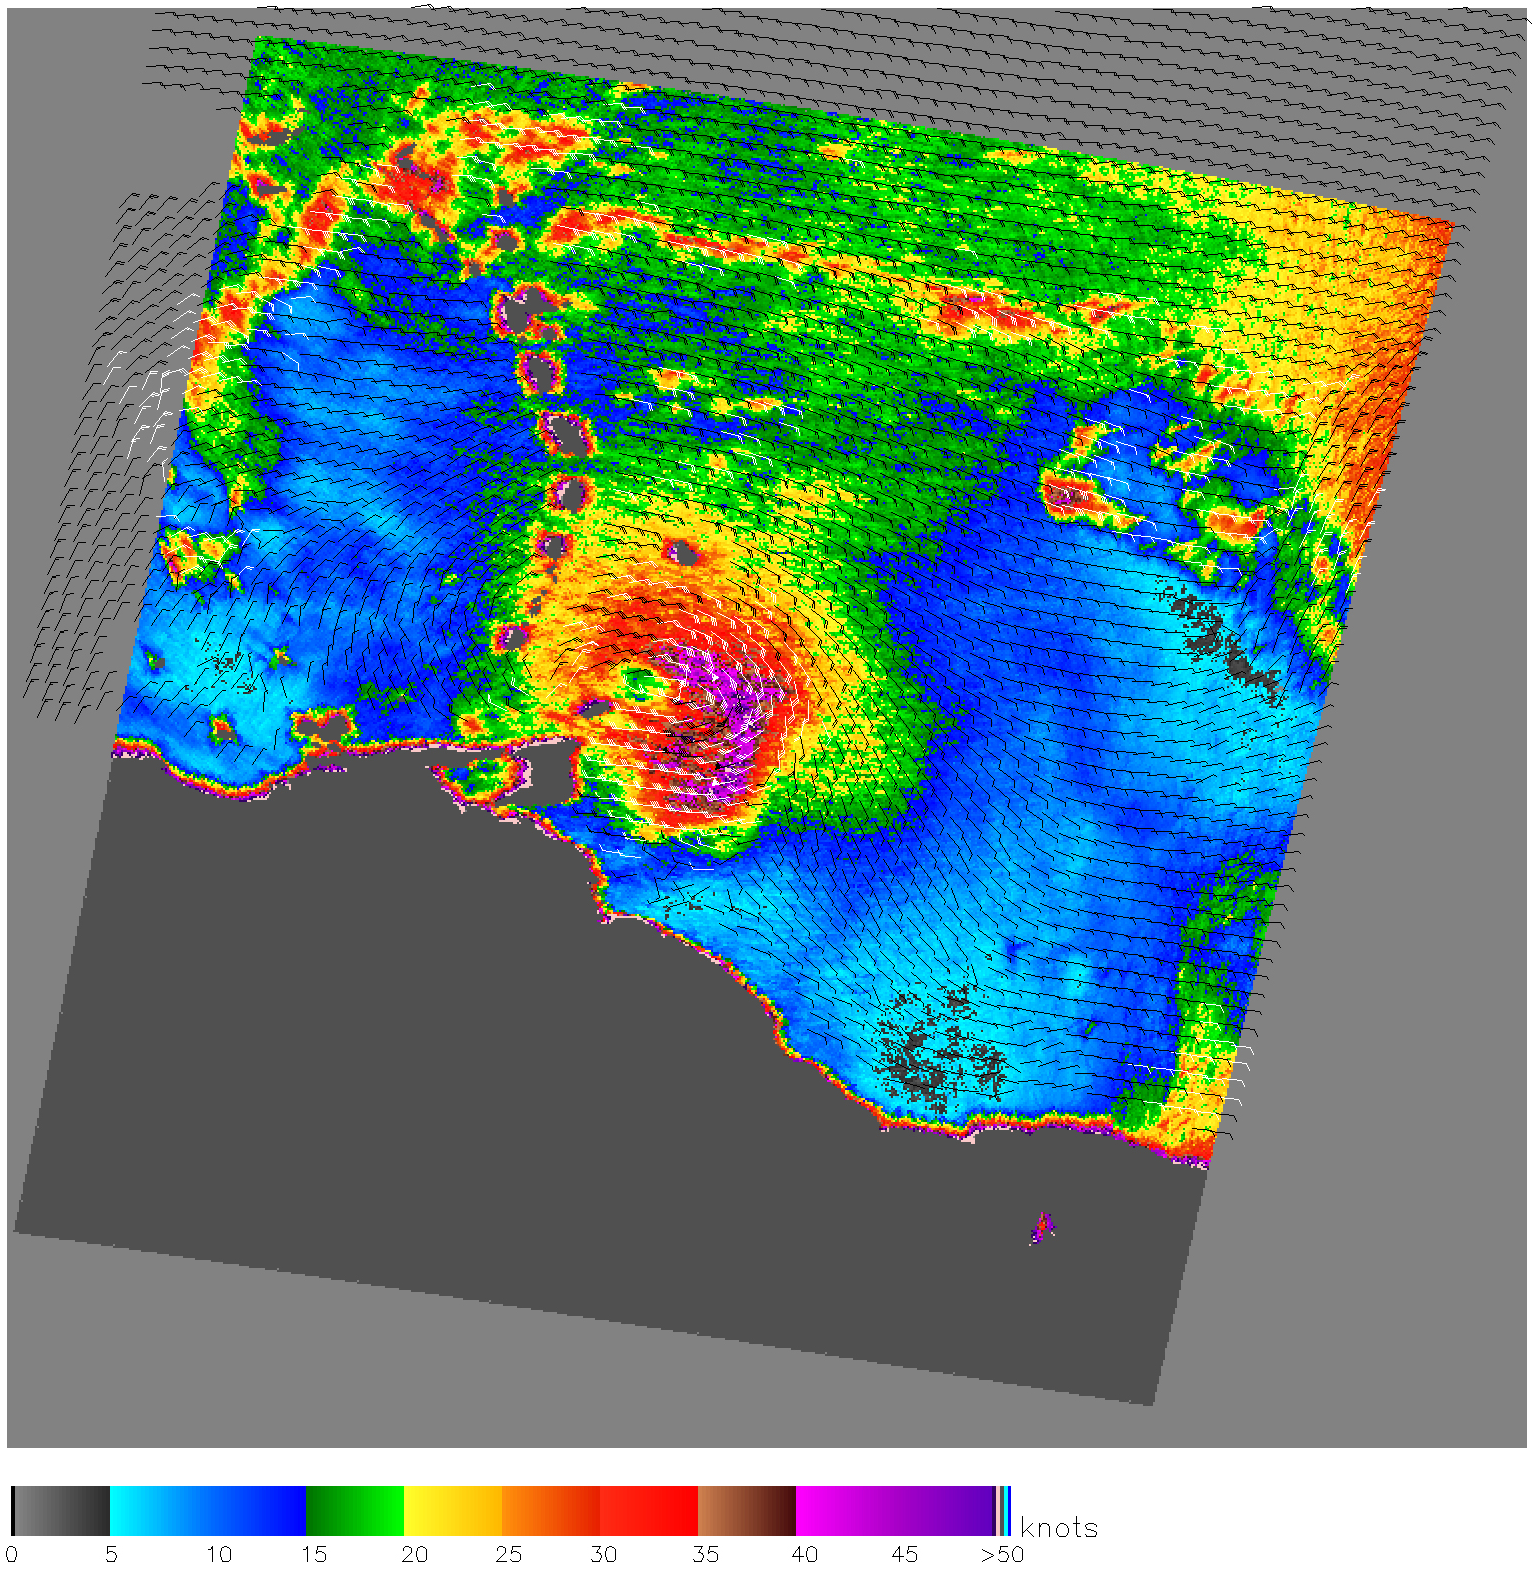

Hurricane Emily

When NASA’s Quick Scatterometer (QuikScat) captured this image on July 13, 2005, Emily was just a few hours away from becoming a hurricane. The tropical storm was approaching Trinidad with winds of 95 kilometers per hour (60 miles per hour or 50 knots) when this image was taken at 5:05 p.m. Eastern Daylight Savings Time (21:05 UTC). The image reveals the structure of the storm, with wind speed shown in color and direction indicated by barbs. The white barbs indicate regions of heavy rain. Both the heaviest downpours and the strongest winds, shown in purple, are just east of the center of the storm. Compared to an image taken in the morning of July 13, this powerful section of the storm has expanded and moved closer to the center as Emily developed through the day.

Emily is the fifth tropical storm of the 2005 Atlantic hurricane season, and the second storm to reach hurricane status. By July 15, Emily reached Category 3 status on the Saffir-Simpson scale with winds of 205 km/hr (125 mph).

QuikScat Background
NASA’s Quick Scatterometer (QuikScat) spacecraft was launched from Vandenberg Air Force Base, California on June 19, 1999. QuikScat carriesthe SeaWinds scatterometer, a specialized microwave radar that measures near-surface wind speed and direction under all weather and cloud conditions over the Earth’s oceans. More information about the QuikScat mission and observations is available at http://winds.jpl.nasa.gov. QuikScat is managed for NASA’s Science Mission Directorate, Washington, DC, by NASA’s Jet Propulsion Laboratory, Pasadena, CA. JPL also built the SeaWinds radar instrument and is providing ground science processing systems. NASA’s Goddard Space Flight Center, Greenbelt, MD, managed development of the satellite, designed and built by Ball Aerospace & Technologies Corp., Boulder, CO. The National Oceanic and Atmospheric Administration has contributed support to ground systems processing and related activities.

Credit: NASA/JPL/QuikScat Science Team